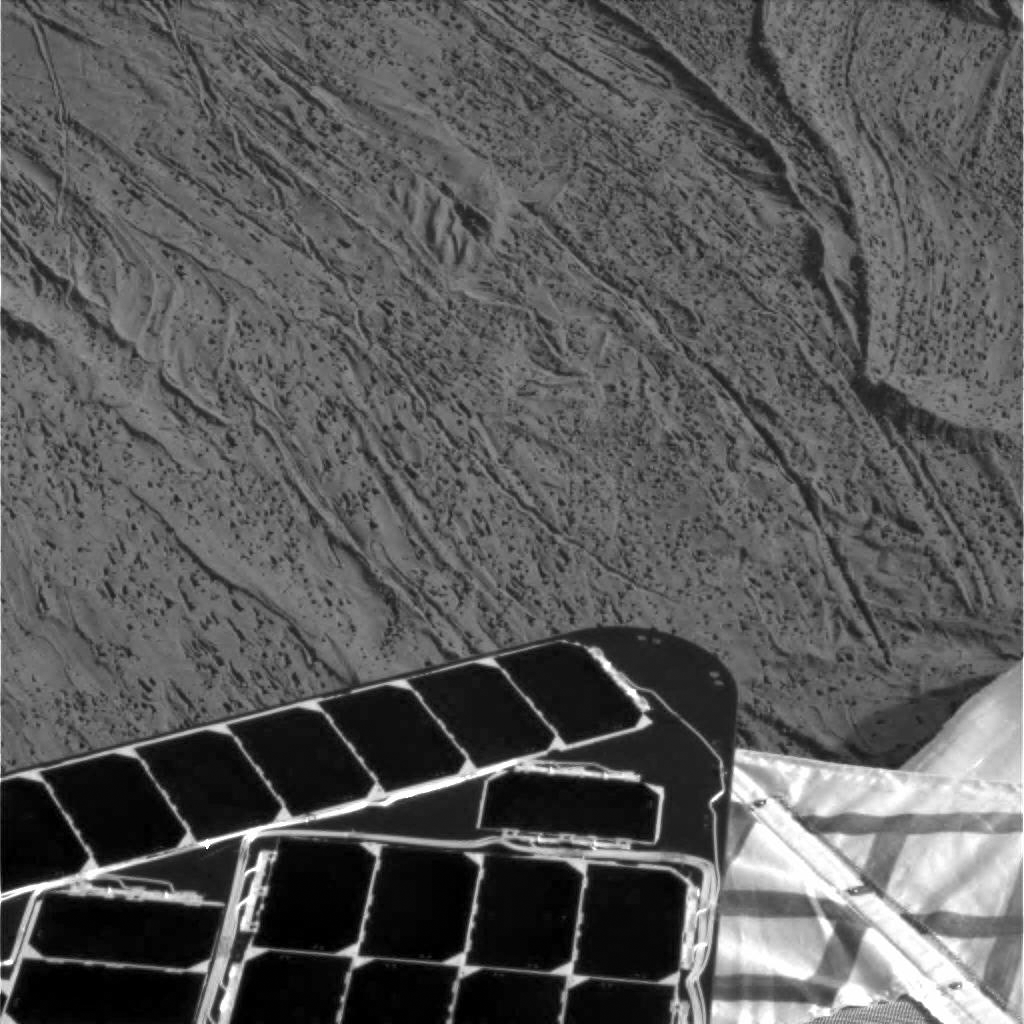

Airbag Seams Leave Trails

This image taken by the Mars Exploration Rover Opportunity’s panoramic camera shows where the rover’s airbag seams left impressions in the martian soil. The drag marks were made after the rover successfully landed at Meridiani Planum and its airbags were retracted. The rover can be seen in the foreground.

Credit: NASA/JPL/Cornell